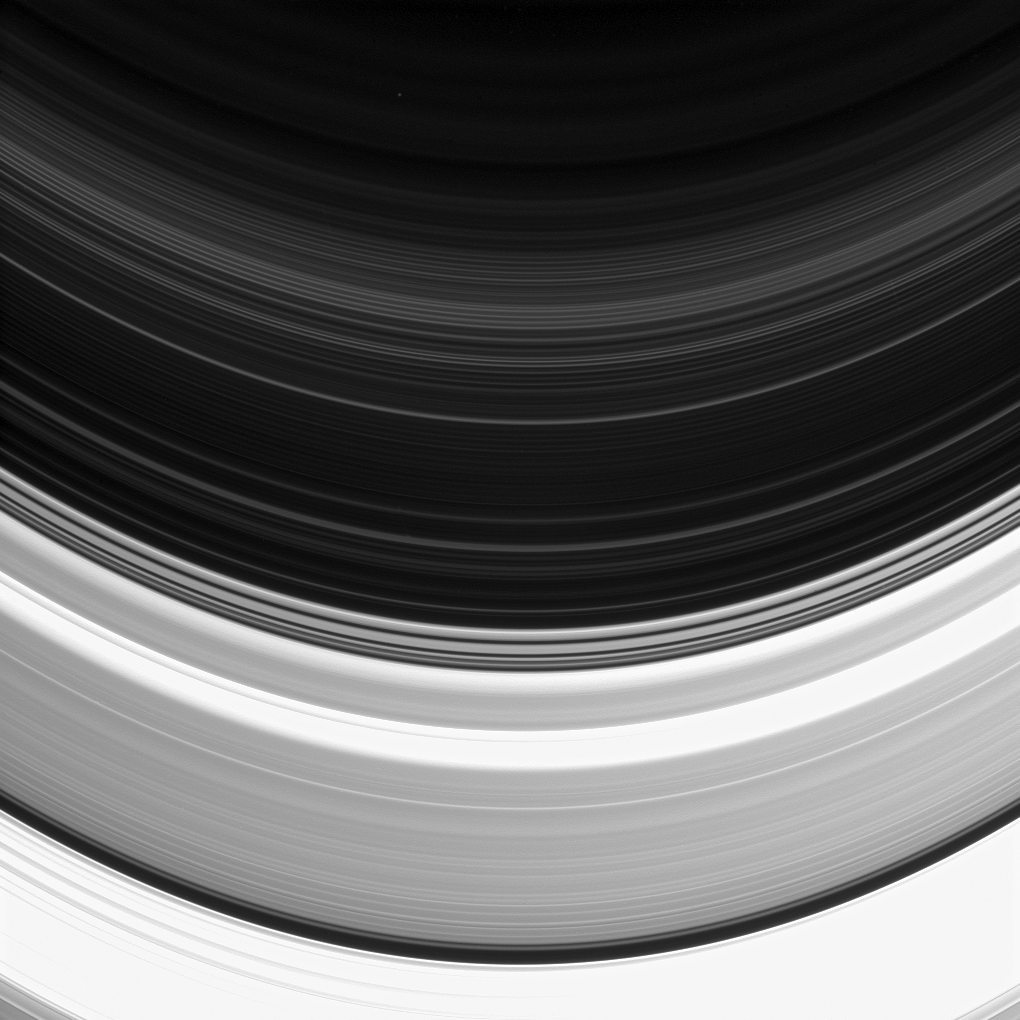

Faint D Ring

Not all of Saturn’s rings are created equal: here the C and D rings appear side-by-side, but the C ring, which occupies the bottom half of this image, clearly outshines its neighbor.

The D ring appears fainter than the C ring because it is comprised of less material. However, even rings as thin as the D ring can pose hazards to spacecraft. Given the high speeds at which Cassini travels, impacts with particles just fractions of a millimeter in size have the potential to damage key spacecraft components and instruments. Nonetheless, near the end of Cassini’s mission, navigators plan to thread the spacecraft’s orbit through the narrow region between the D ring and the top of Saturn’s atmosphere.

This view looks toward the unilluminated side of the rings from about 12 degrees below the ringplane. The image was taken in visible light with the Cassini spacecraft narrow-angle camera on Feb. 11, 2015.

The view was acquired at a distance of approximately 372,000 miles (599,000 kilometers) from Saturn and at a Sun-Saturn-spacecraft, or phase, angle of 133 degrees. Image scale is 2.2 miles (3.6 kilometers) per pixel.

The Cassini mission is a cooperative project of NASA, ESA (the European Space Agency) and the Italian Space Agency. The Jet Propulsion Laboratory, a division of the California Institute of Technology in Pasadena, manages the mission for NASA’s Science Mission Directorate, Washington. The Cassini orbiter and its two onboard cameras were designed, developed and assembled at JPL. The imaging operations center is based at the Space Science Institute in Boulder, Colorado.

Credit: NASA/JPL-Caltech/Space Science Institute